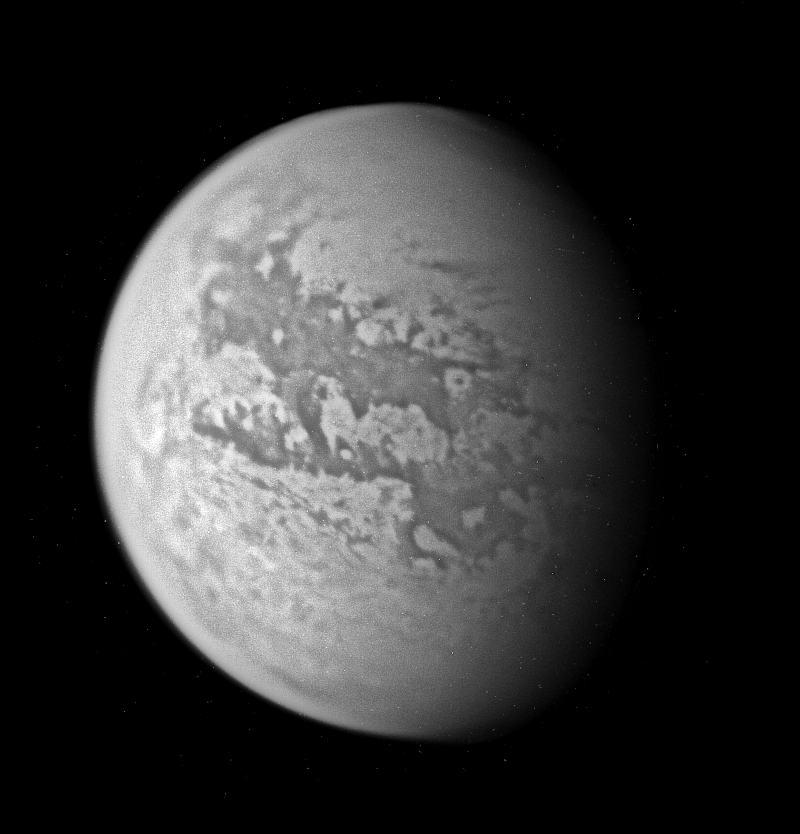

New Titan Territory

Although the Huygens probe has now pierced the murky skies of Titan and landed on its surface, much of the moon remains for the Cassini spacecraft to explore. Titan continues to present exciting puzzles.

This view of Titan uncovers new territory not previously seen at this resolution by Cassini’s cameras. The view is a composite of four nearly identical wide-angle camera images, all taken using a filter sensitive to wavelengths of infrared light centered at 939 nanometers. The individual images have been combined and contrast-enhanced in such a way as to sharpen surface features and enhance overall brightness variations.

Some of the territory in this view was covered by observations made by the Cassini synthetic aperture radar in October 2004 and February 2005. At large scales, there are similarities between the views taken by the imaging science subsystem cameras and the radar results, but there also are differences.

For example, the center of the floor of the approximately 80-kilometer-wide (50-mile) crater identified by the radar team in February (near the center in this image, see PIA07368 for the radar image) is relatively bright at 2.2 centimeters, the wavelength of the radar experiment, but dark in the near-infrared wavelengths used here by Cassini’s optical cameras. This brightness difference is also apparent for some of the surrounding material and could indicate differences in surface composition or roughness.

Such comparisons, as well as information from observations acquired by the visual and infrared mapping spectrometer at the same time as the optical camera observations, are important in trying to understand the nature of Titan’s surface materials.

The images for this composite view were taken with the Cassini spacecraft on March 31, 2005, at distances ranging from approximately 146,000 to 130,000 kilometers (91,000 to 81,000 miles) from Titan and at a Sun-Titan-spacecraft, or phase, angle of about 57 degrees. The image scale is 8 kilometers (5 miles) per pixel. Previous observations indicate that, due to Titan’s thick, hazy atmosphere, the sizes of surface features that can be resolved are a few times larger than the actual pixel scale.

The Cassini-Huygens mission is a cooperative project of NASA, the European Space Agency and the Italian Space Agency. The Jet Propulsion Laboratory, a division of the California Institute of Technology in Pasadena, manages the mission for NASA’s Science Mission Directorate, Washington, D.C. The Cassini orbiter and its two onboard cameras were designed, developed and assembled at JPL. The imaging team is based at the Space Science Institute, Boulder, Colo.

Credit: NASA/JPL/Space Science Institute